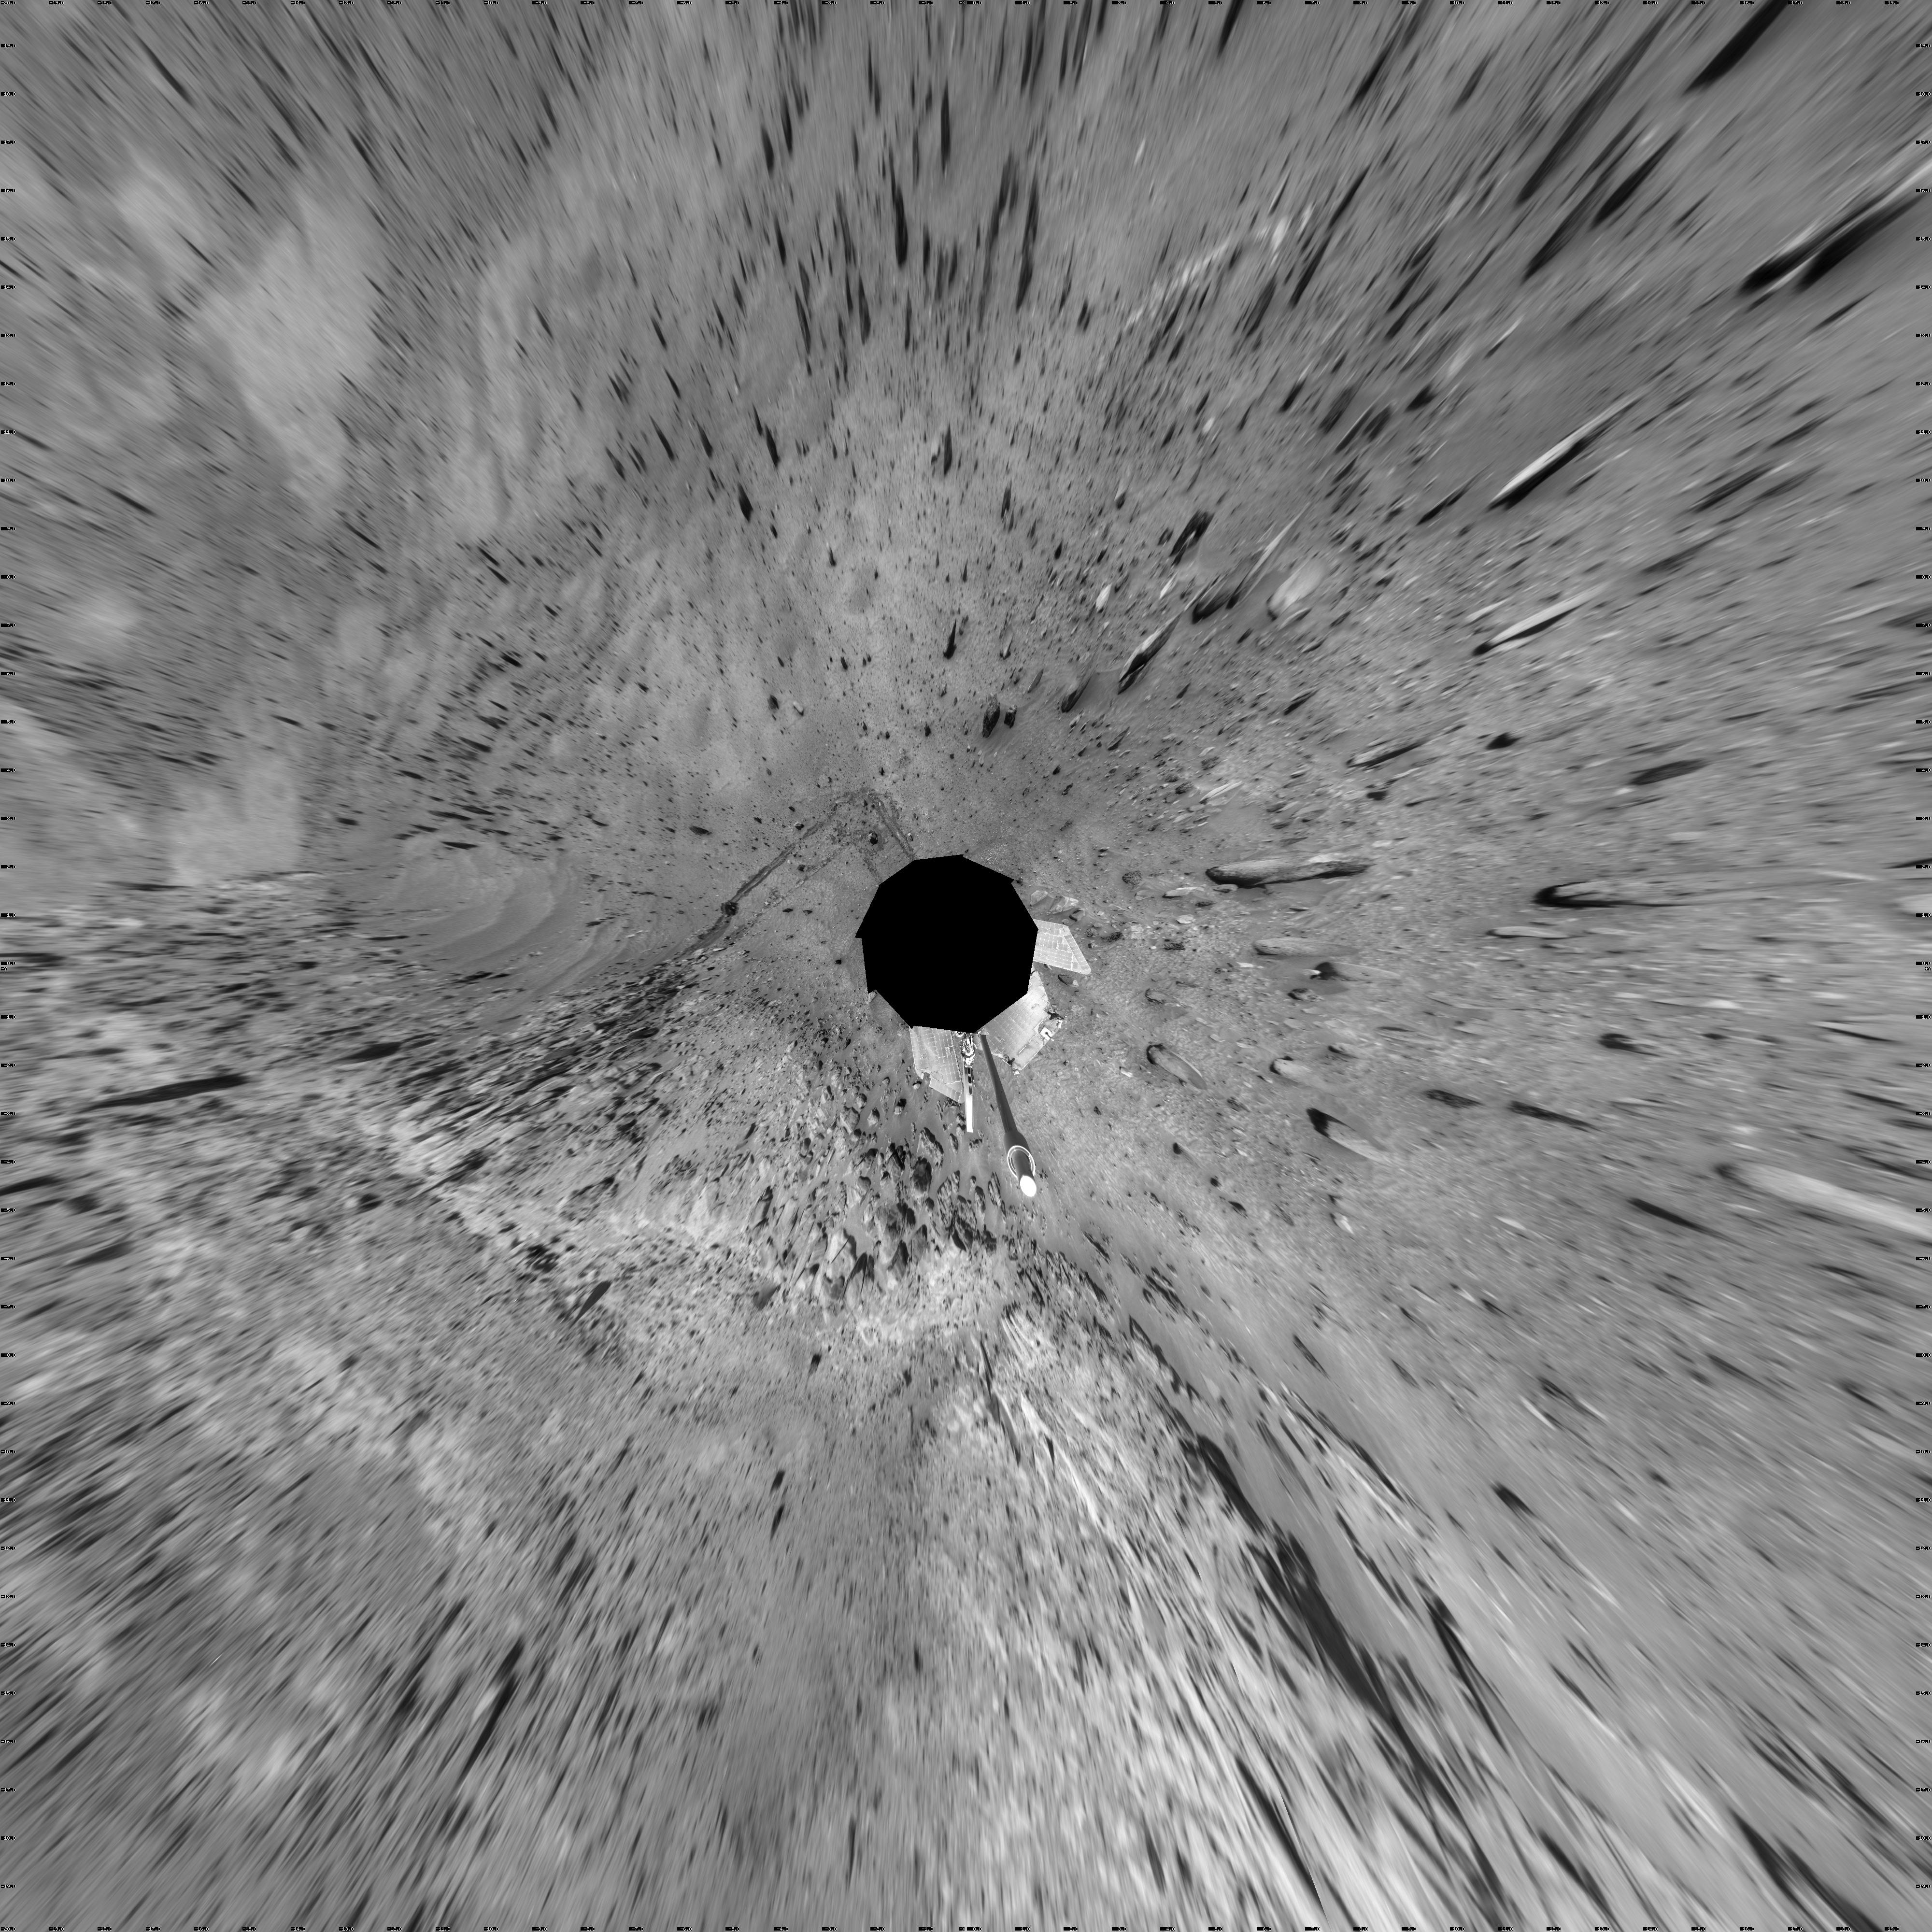

Spirit Near “Stapledon” on Sol 1802 (Vertical)

NASA Mars Exploration Rover Spirit used its navigation camera for the images assembled into this full-circle view of the rover’s surroundings during the 1,802nd Martian day, or sol, (January 26, 2009) of Spirit’s mission on the surface of Mars. North is at the top.

This view is presented as a vertical projection with geometric seam correction.

Spirit had driven down off the low plateau called “Home Plate” on Sol 1782 (January 6, 2009) after spending 12 months on a north-facing slope on the northern edge of Home Plate. The position on the slope (at about the 9-o’clock position in this view) tilted Spirit’s solar panels toward the sun, enabling the rover to generate enough electricity to survive its third Martian winter. Tracks at about the 11-o’clock position of this panorama can be seen leading back to that “Winter Haven 3” site from the Sol 1802 position about 10 meters (33 feet) away. For scale, the distance between the parallel wheel tracks is about one meter (40 inches).

Where the receding tracks bend to the left, a circular pattern resulted from Spirit turning in place at a soil target informally named “Stapledon” after William Olaf Stapledon, a British philosopher and science-fiction author who lived from 1886 to 1950. Scientists on the rover team suspected that the soil in that area might have a high concentration of silica, resembling a high-silica soil patch discovered east of Home Plate in 2007. Bright material visible in the track furthest to the right was examined with Spirit’s alpha partical X-ray spectrometer and found, indeed, to be rich in silica.

The team laid plans to drive Spirit from this Sol 1802 location back up onto Home Plate, then southward for the rover’s summer field season.

Credit: NASA/JPL-Caltech